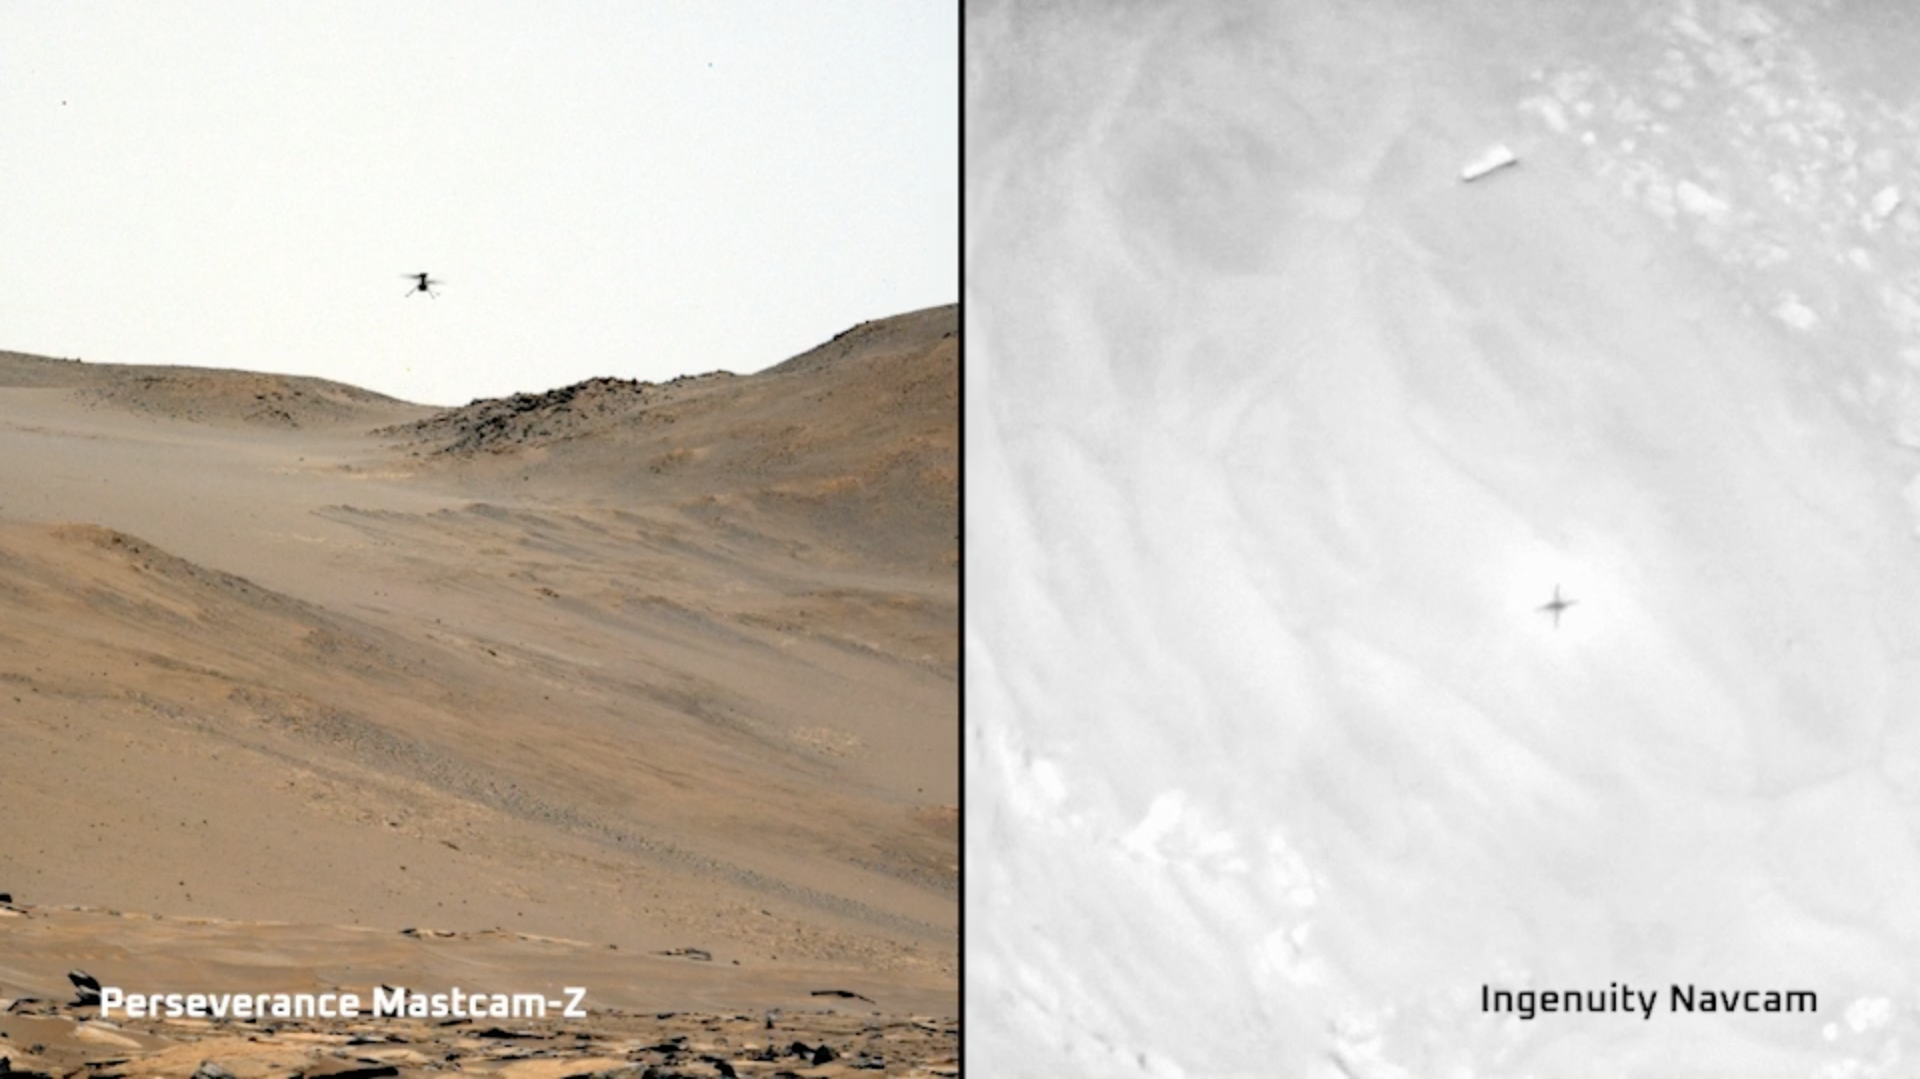

Two Views of Ingenuity’s 59th Flight

This video combines two perspectives of the 59th flight of NASA’s Ingenuity Mars Helicopter. The frame on the left shows video from NASA’s Perseverance Mars rover; the frame on the right is footage taken by Ingenuity’s downward-pointing black-and-white Navigation Camera, or Navcam, with the helicopter’s shadow visible on the Martian surface.

The 142-second flight, which took place on Sept 16, 2023, was intended to check Martian wind patterns. The rotorcraft hovered at different altitudes: 13 feet (4 meters), 26 feet (8 meters), 39 feet (12 meters), 52 feet (16 meters), and 66 feet (20 meters). The highest altitude achieved in this flight was at that time a record for Ingenuity. The helicopter also demonstrated during Flight 59 that it could land at speeds 25% slower than originally designed.

The video clip from Perseverance was captured by the rover’s Mastcam-Z imager from about 180 feet (55 meters) away. Shown here is an enhanced-color view that exaggerates subtle color differences in the scene to show more detail.

The inset video shows black-and-white imagery taken by Ingenuity’s downward-pointing Navigation Camera (Navcam) during the flight. The video ends shortly after the helicopter’s final hover at 13 feet (4 meters) as it begins its final descent to the surface.

Figure A is the Mastcam-Z footage of Flight 59 in its entirety.

Figure B is Ingenuity’s Navcam perspective of Flight 59 in its entirety.

The Ingenuity Mars Helicopter was built by NASA’s Jet Propulsion Laboratory, which manages the project for NASA Headquarters. It is supported by NASA’s Science Mission Directorate. NASA’s Ames Research Center in California’s Silicon Valley and NASA’s Langley Research Center in Hampton, Virginia, provided significant flight performance analysis and technical assistance during Ingenuity’s development. AeroVironment Inc., Qualcomm, and SolAero also provided design assistance and major vehicle components. Lockheed Martin Space designed and manufactured the Mars Helicopter Delivery System.

Arizona State University leads the operations of the Mastcam-Z instrument, working in collaboration with Malin Space Science Systems in San Diego, on the design, fabrication, testing, and operation of the cameras, and in collaboration with the Niels Bohr Institute of the University of Copenhagen on the design, fabrication, and testing of the calibration targets.

A key objective for Perseverance’s mission on Mars is astrobiology, including the search for signs of ancient microbial life. The rover will characterize the planet’s geology and past climate, pave the way for human exploration of the Red Planet, and be the first mission to collect and cache Martian rock and regolith (broken rock and dust).

Subsequent NASA missions, in cooperation with ESA (European Space Agency), would send spacecraft to Mars to collect these sealed samples from the surface and return them to Earth for in-depth analysis.

The Mars 2020 Perseverance mission is part of NASA’s Moon to Mars exploration approach, which includes Artemis missions to the Moon that will help prepare for human exploration of the Red Planet.

JPL which is managed for the agency by Caltech in Pasadena, California, built and manages operations of the Perseverance rover.

Credit: NASA/JPL-Caltech/ASU/MSSS